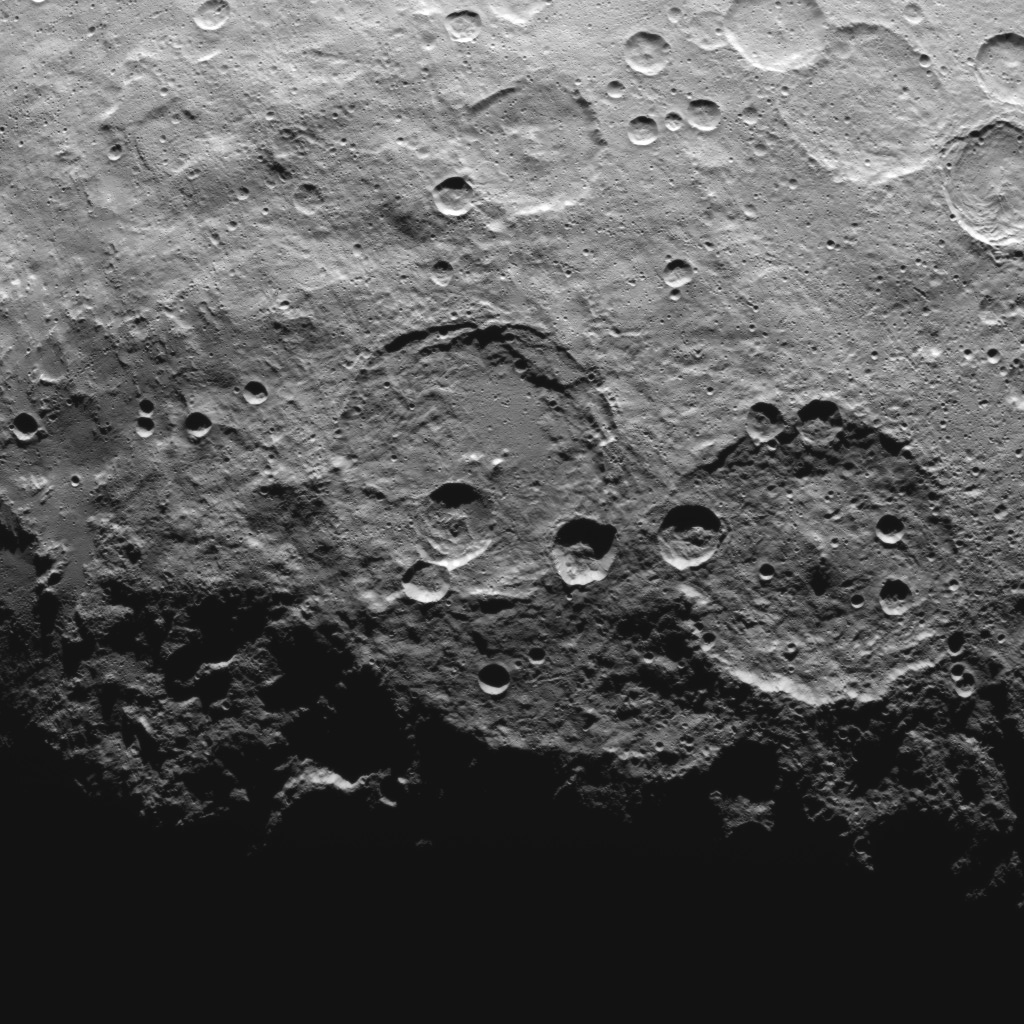

Dawn Survey Orbit Image 54

This image, taken by NASA’s Dawn spacecraft, shows high southern latitudes on Ceres from an altitude of 2,700 miles (4,400 kilometers). The image, with a resolution of 1,400 feet (410 meters) per pixel, was taken on June 25, 2015. Zadeni crater, measuring about 80 miles (130 kilometers) across, is on the right side of the image.

Dawn’s mission is managed by JPL for NASA’s Science Mission Directorate in Washington. Dawn is a project of the directorate’s Discovery Program, managed by NASA’s Marshall Space Flight Center in Huntsville, Alabama. UCLA is responsible for overall Dawn mission science. Orbital ATK, Inc., in Dulles, Virginia, designed and built the spacecraft. The German Aerospace Center, the Max Planck Institute for Solar System Research, the Italian Space Agency and the Italian National Astrophysical Institute are international partners on the mission team.

Credit: NASA/JPL-Caltech/UCLA/MPS/DLR/IDA